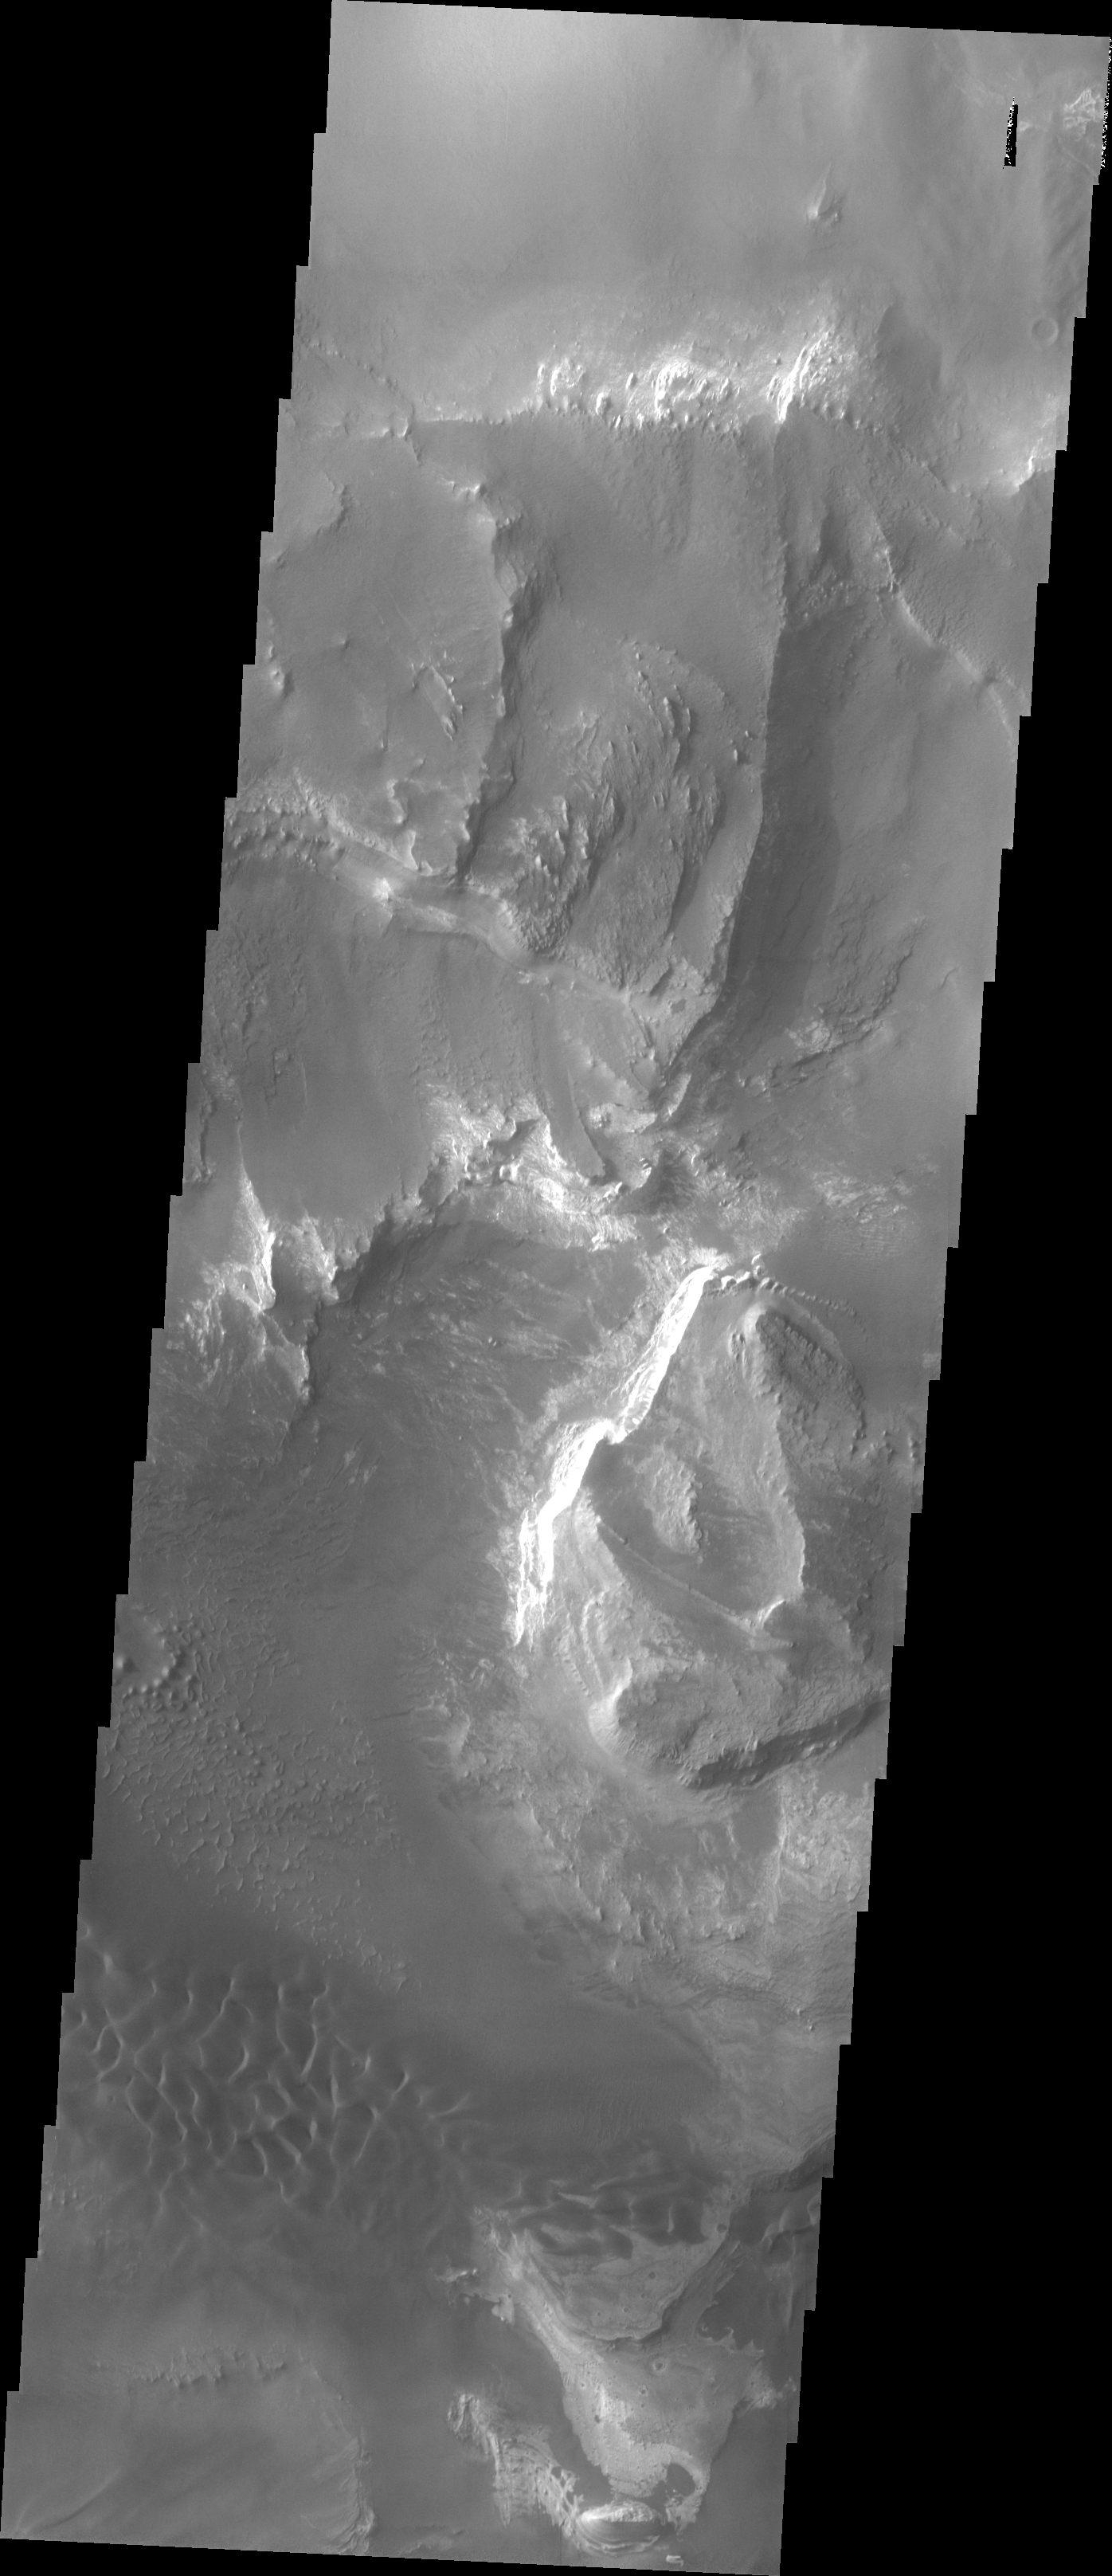

Investigating Mars: Melas Chasma

Melas Chasma is part of the largest canyon system on Mars, Valles Marineris. At only 563 km long (349 miles) it is not the longest canyon, but it is the widest. Located in the center of Valles Marineris, it has depths up to 9 km from the surrounding plains, and is the location of many large landslide deposits, as will as layered materials and sand dunes. There is evidence of both water and wind action as modes of formation for many of the interior deposits. This VIS image shows layered materials and sand dunes. The image is located on the mid elevations on the south side of the canyon.

The Odyssey spacecraft has spent over 15 years in orbit around Mars, circling the planet more than 69000 times. It holds the record for longest working spacecraft at Mars. THEMIS, the IR/VIS camera system, has collected data for the entire mission and provides images covering all seasons and lighting conditions. Over the years many features of interest have received repeated imaging, building up a suite of images covering the entire feature. From the deepest chasma to the tallest volcano, individual dunes inside craters and dune fields that encircle the north pole, channels carved by water and lava, and a variety of other feature, THEMIS has imaged them all. For the next several months the image of the day will focus on the Tharsis volcanoes, the various chasmata of Valles Marineris, and the major dunes fields. We hope you enjoy these images!

Credit: NASA/JPL-Caltech/ASU